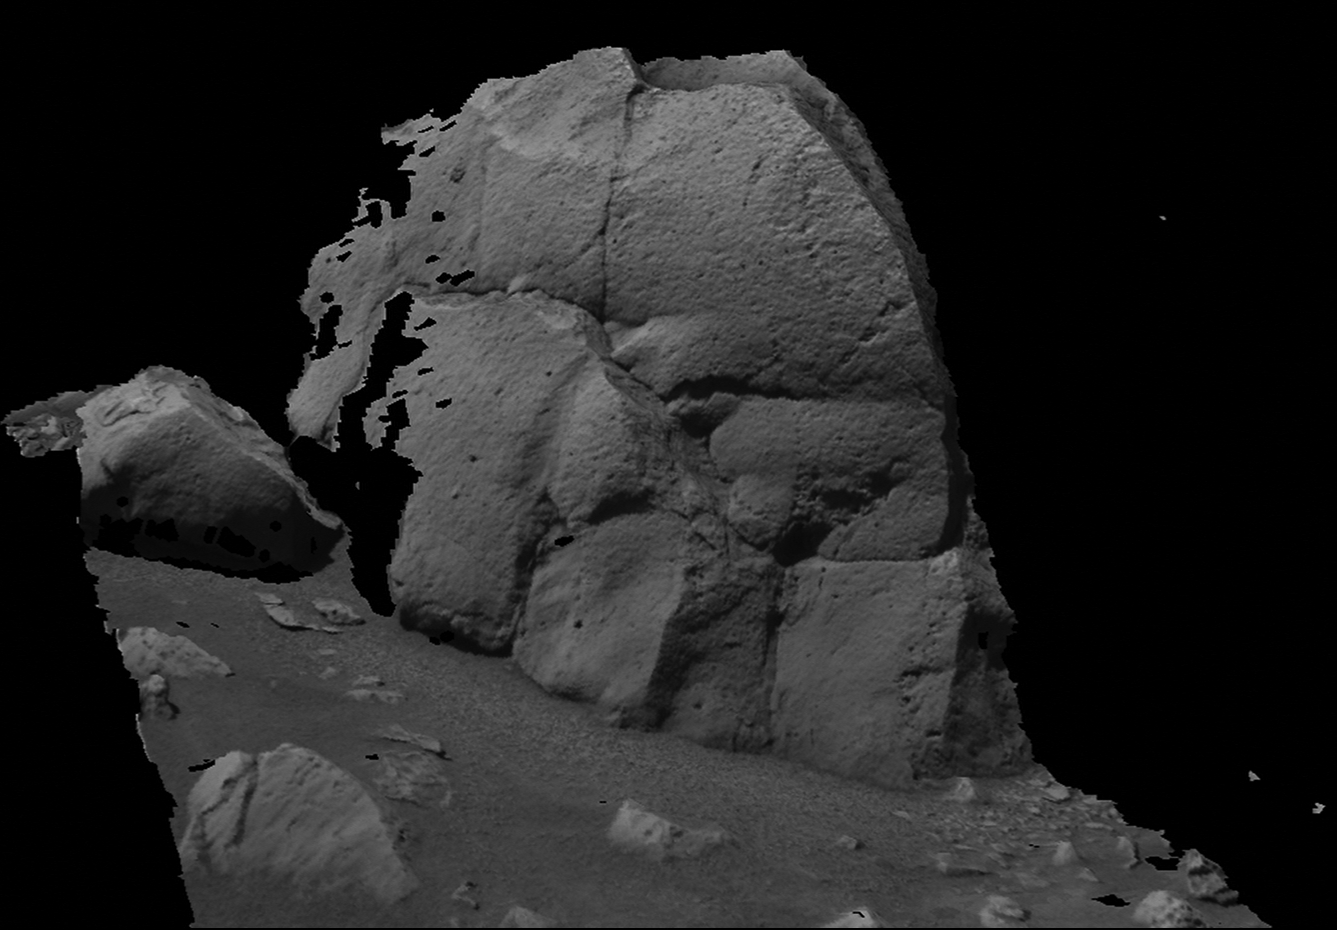

‘Humphrey’ Like You’ve Never Seen It

This image shows a three-dimensional model of the rock dubbed “Humphrey” at Gusev Crater, Mars, the Mars Exploration Rover Spirit’s landing site. Spirit examined the lumpy rock with its suite of scientific instruments both before and after it drilled a hole into the rock surface on the 60th martian day, or sol, of its mission. “Humphrey” was one of several stops on the rover’s way to the large crater dubbed “Bonneville.” This model is displayed using software developed by NASA’s Ames Research Center. Images from the rover’s panoramic camera were used to make the model.

Credit: NASA/JPL/Ames